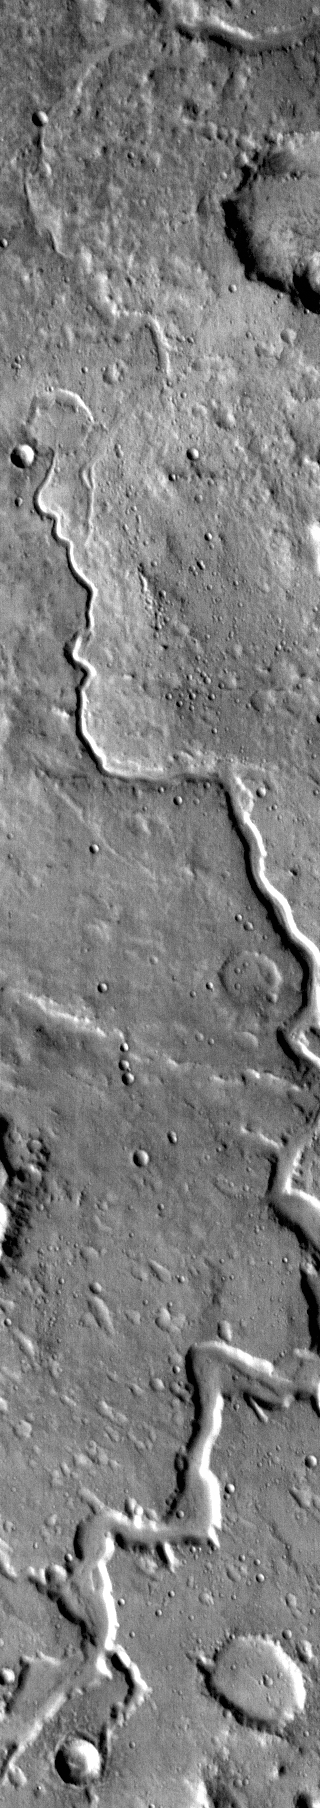

Nanedi Valles

Today’s daytime IR image shows part of Nanedi Vallis.

Credit: NASA/JPL-Caltech/ASU